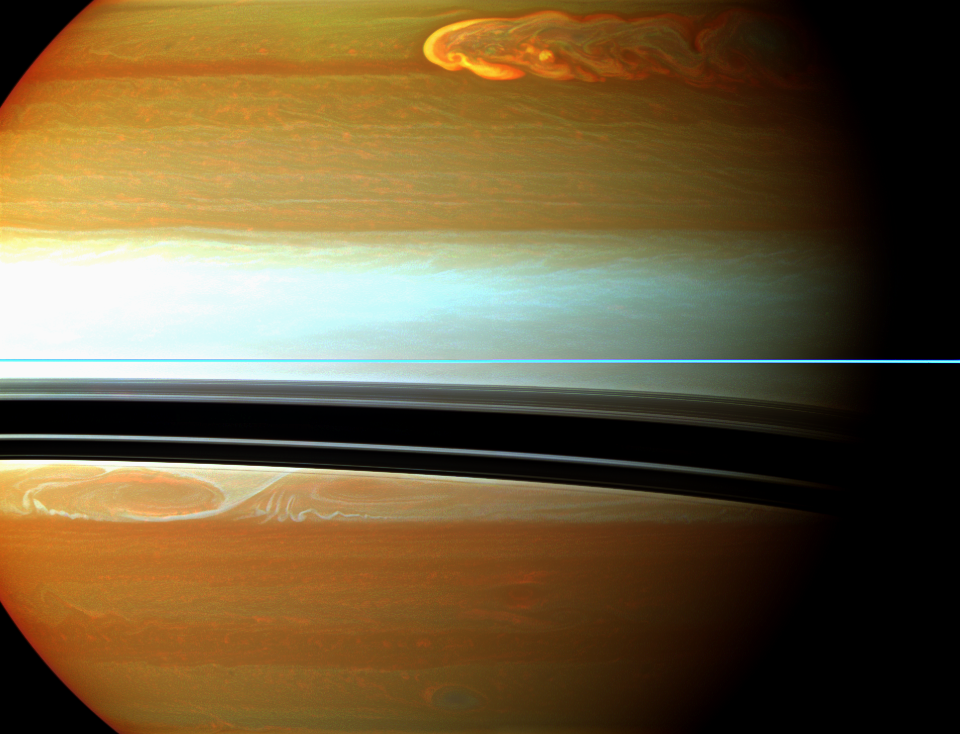

Scenic Shock

Saturn’s northern storm marches through the planet’s atmosphere in the top right of this false-color mosaic from NASA’s Cassini spacecraft.

See PIA14905 to learn more about this storm and watch its development over several months. Earlier in the Cassini mission, the spacecraft chronicled a smaller storm in the southern hemisphere, called the “Dragon Storm.” See PIA06197 to learn more about that storm and to see a similar, false-color view.

Saturn’s atmosphere and its rings are shown here in a false-color composite made from 12 images taken in near-infrared light through filters that are sensitive to varying degrees of methane absorption. Red and orange colors in this view indicate clouds that are deep in the atmosphere. Yellow and green colors, most noticeable along the top edge of the view, indicate intermediate clouds. White and blue indicate high clouds and haze. The rings appear as a thin horizontal line of bright blue because they are outside of the atmosphere and not affected by methane absorption.

This view looks toward the northern, sunlit side of the rings from just above the ring plane.

The images were taken with the Cassini spacecraft wide-angle camera using a combination of spectral filters sensitive to wavelengths of near-infrared light. The images filtered at 890 nanometers are projected as blue. The images filtered at 728 nanometers are projected as green, and images filtered at 752 nanometers are projected as red.

The images were taken on Jan. 11, 2011, over about 50 minutes, at a distance of approximately 569,000 miles (915,000 kilometers) from Saturn and at a sun-Saturn-spacecraft, or phase, angle of 45 degrees. The images were re-projected to the same viewing geometry, so that scale in this final mosaic is 63 miles (102 kilometers) per pixel.

The Cassini-Huygens mission is a cooperative project of NASA, the European Space Agency and the Italian Space Agency. NASA’s Jet Propulsion Laboratory, a division of the California Institute of Technology in Pasadena manages the mission for NASA’s Science Mission Directorate, Washington. The Cassini orbiter and its two onboard cameras were designed, developed and assembled at JPL. The imaging team is based at the Space Science Institute, Boulder, Colo.

Credit: NASA/JPL-Caltech/Space Science Institute